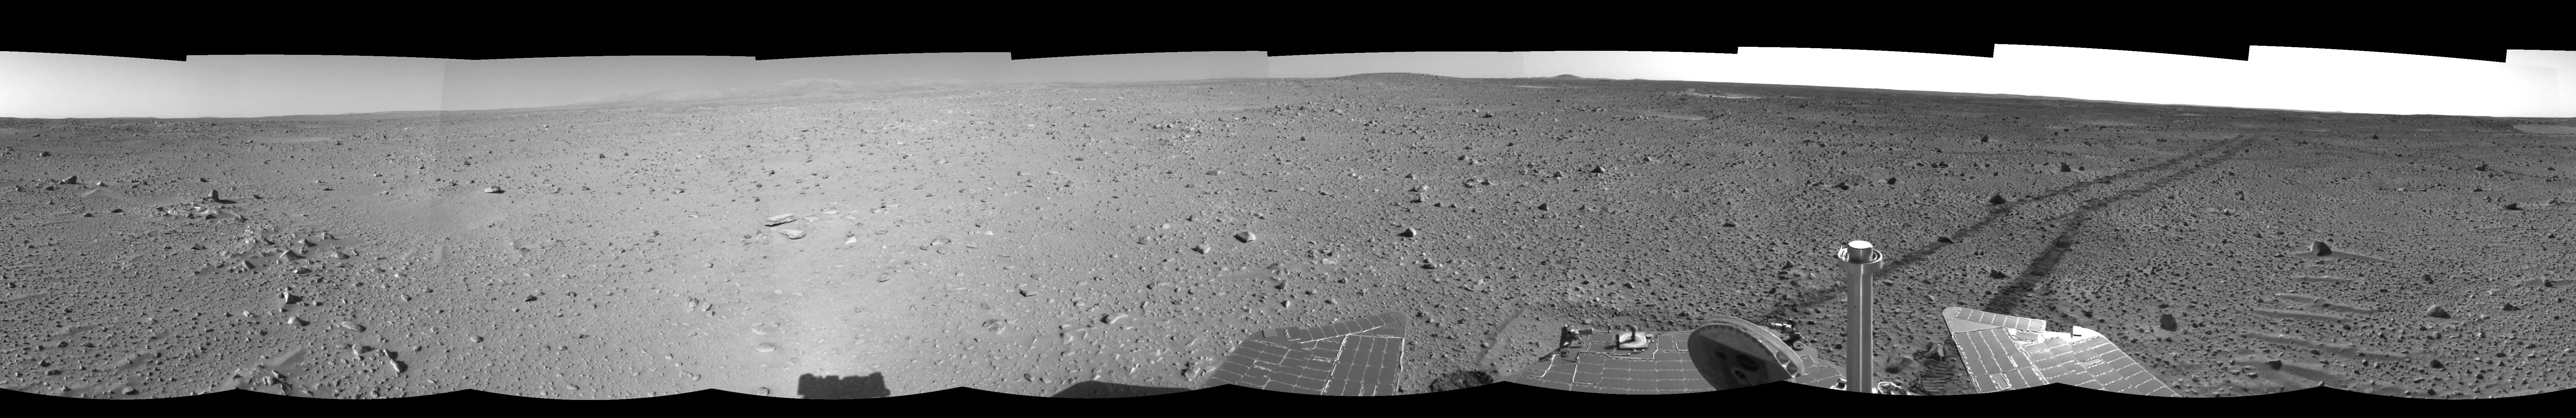

Spirit Keeps on Trekking (left eye)

This left eye of a stereo pair of views in a cylindrical-perspective projection was created from navigation camera images that NASA’s Mars Exploration Rover Spirit acquired on sol 121 (May 6, 2004). Continuing its trek toward the “Columbia Hills,” Spirit drove 96.8 meters (318 feet) — half of which was performed in auto-navigation mode — and broke its record for the longest distance traveled in one sol. That drive brought the mission total to 1,669 meters (1.04 miles), flipping the rover’s odometer over the one-mile mark.

See PIA05883 for 3-D view and PIA05885 for right eye view of this left eye cylindrical-perspective projection.

Credit: NASA/JPL